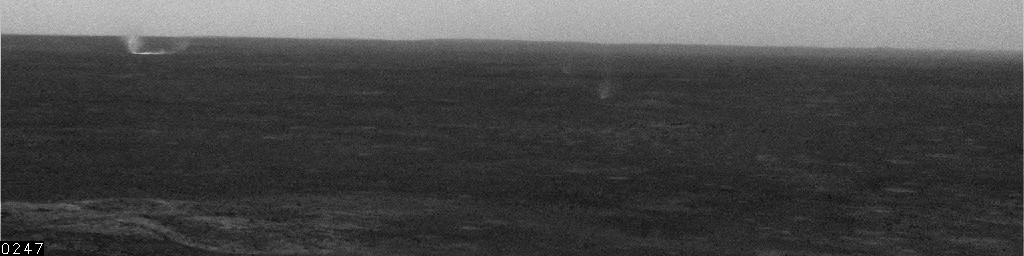

Dust Devils at Gusev, Sol 525

This movie clip shows several dust devils moving across the plain inside Mars’ Gusev Crater. It consists of frames taken by the navigation camera on NASA’s Mars Exploration Rover Spirit during the rover’s 525th martian day, or sol (June 25, 2005).

Spirit began seeing dust devil activity around the beginning of Mars’ spring season. Activity increased as spring continued, but fell off again for about two weeks during a dust storm. As the dust storm faded away, dust devil activity came back. In the mid-afternoons as the summer solstice approached, dust devils were a very common occurrence on the floor of Gusev crater. The early-spring dust devils tended to move southwest-to-northeast, across the dust devil streaks in Gusev seen from orbit. Increasingly as the season progresses, the dust devils are seen moving northwest-to-southeast, in the same direction as the streaks. Scientists are watching for the big dust devils that leave those streaks. In this clip, contrast has been enhanced for anything in the images that changes from frame to frame, that is, for the dust moved by wind. The total time elapsed during the taking of these frames was 12 minutes, 25 seconds.

Credit: NASA/JPL/Texas A&M